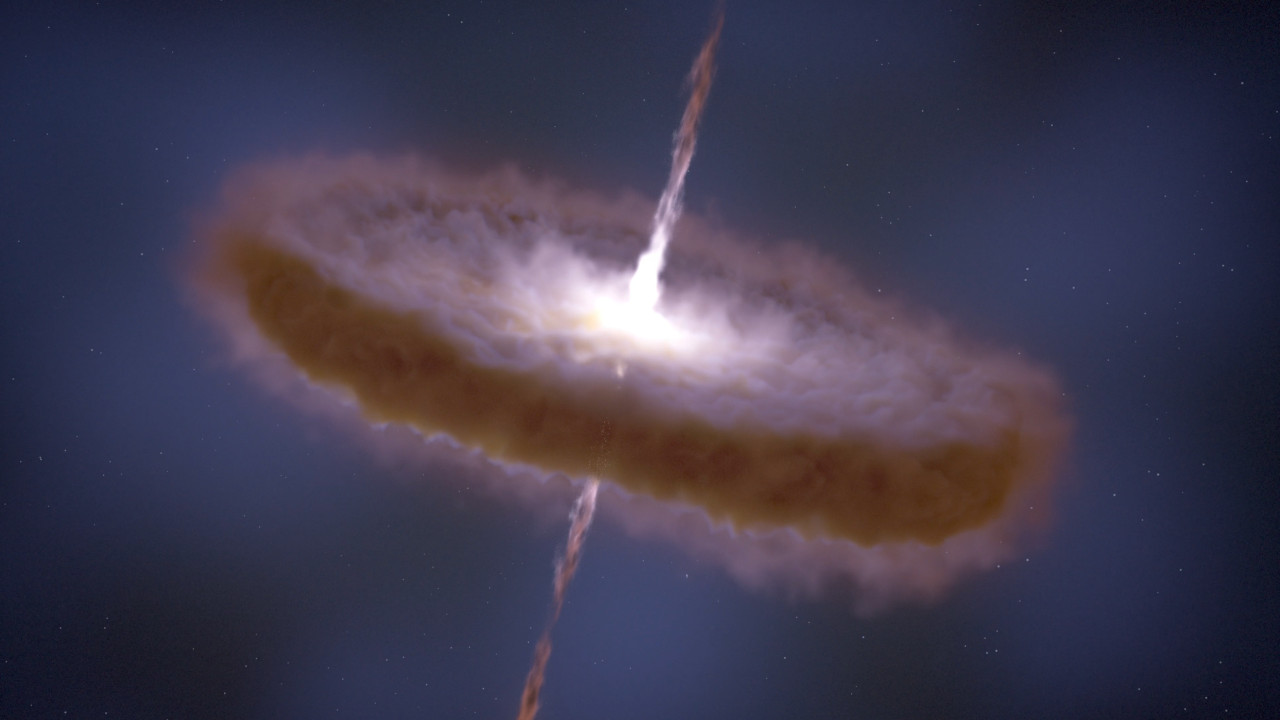

Explorando la formación de estrellas y planetas

Esta animación explora las etapas en la formación de estrellas y planetas. Dentro de una gran nube densa, miles de protoestrellas colapsan debido a la gravedad. El material atraído gravitacionalmente forma un disco alrededor de la protoestrella con chorros emitidos perpendiculares al disco. Los planetas se condensan y crecen dentro del disco y así nace un nuevo sistema solar. Las observaciones de infrarrojo del telescopio espacial Webb observarán dentro de estas nubes oscuras y discos polvorientos para examinar este proceso de formación con una claridad sin precedentes.

Para permisos, consulte nuestra Política de uso de contenidos.

Credit: Video: NASA, ESA, CSA, STScI; Animation: Dani Player (STScI), Frank Summers (STScI); Audio: Joseph DePasquale (STScI)